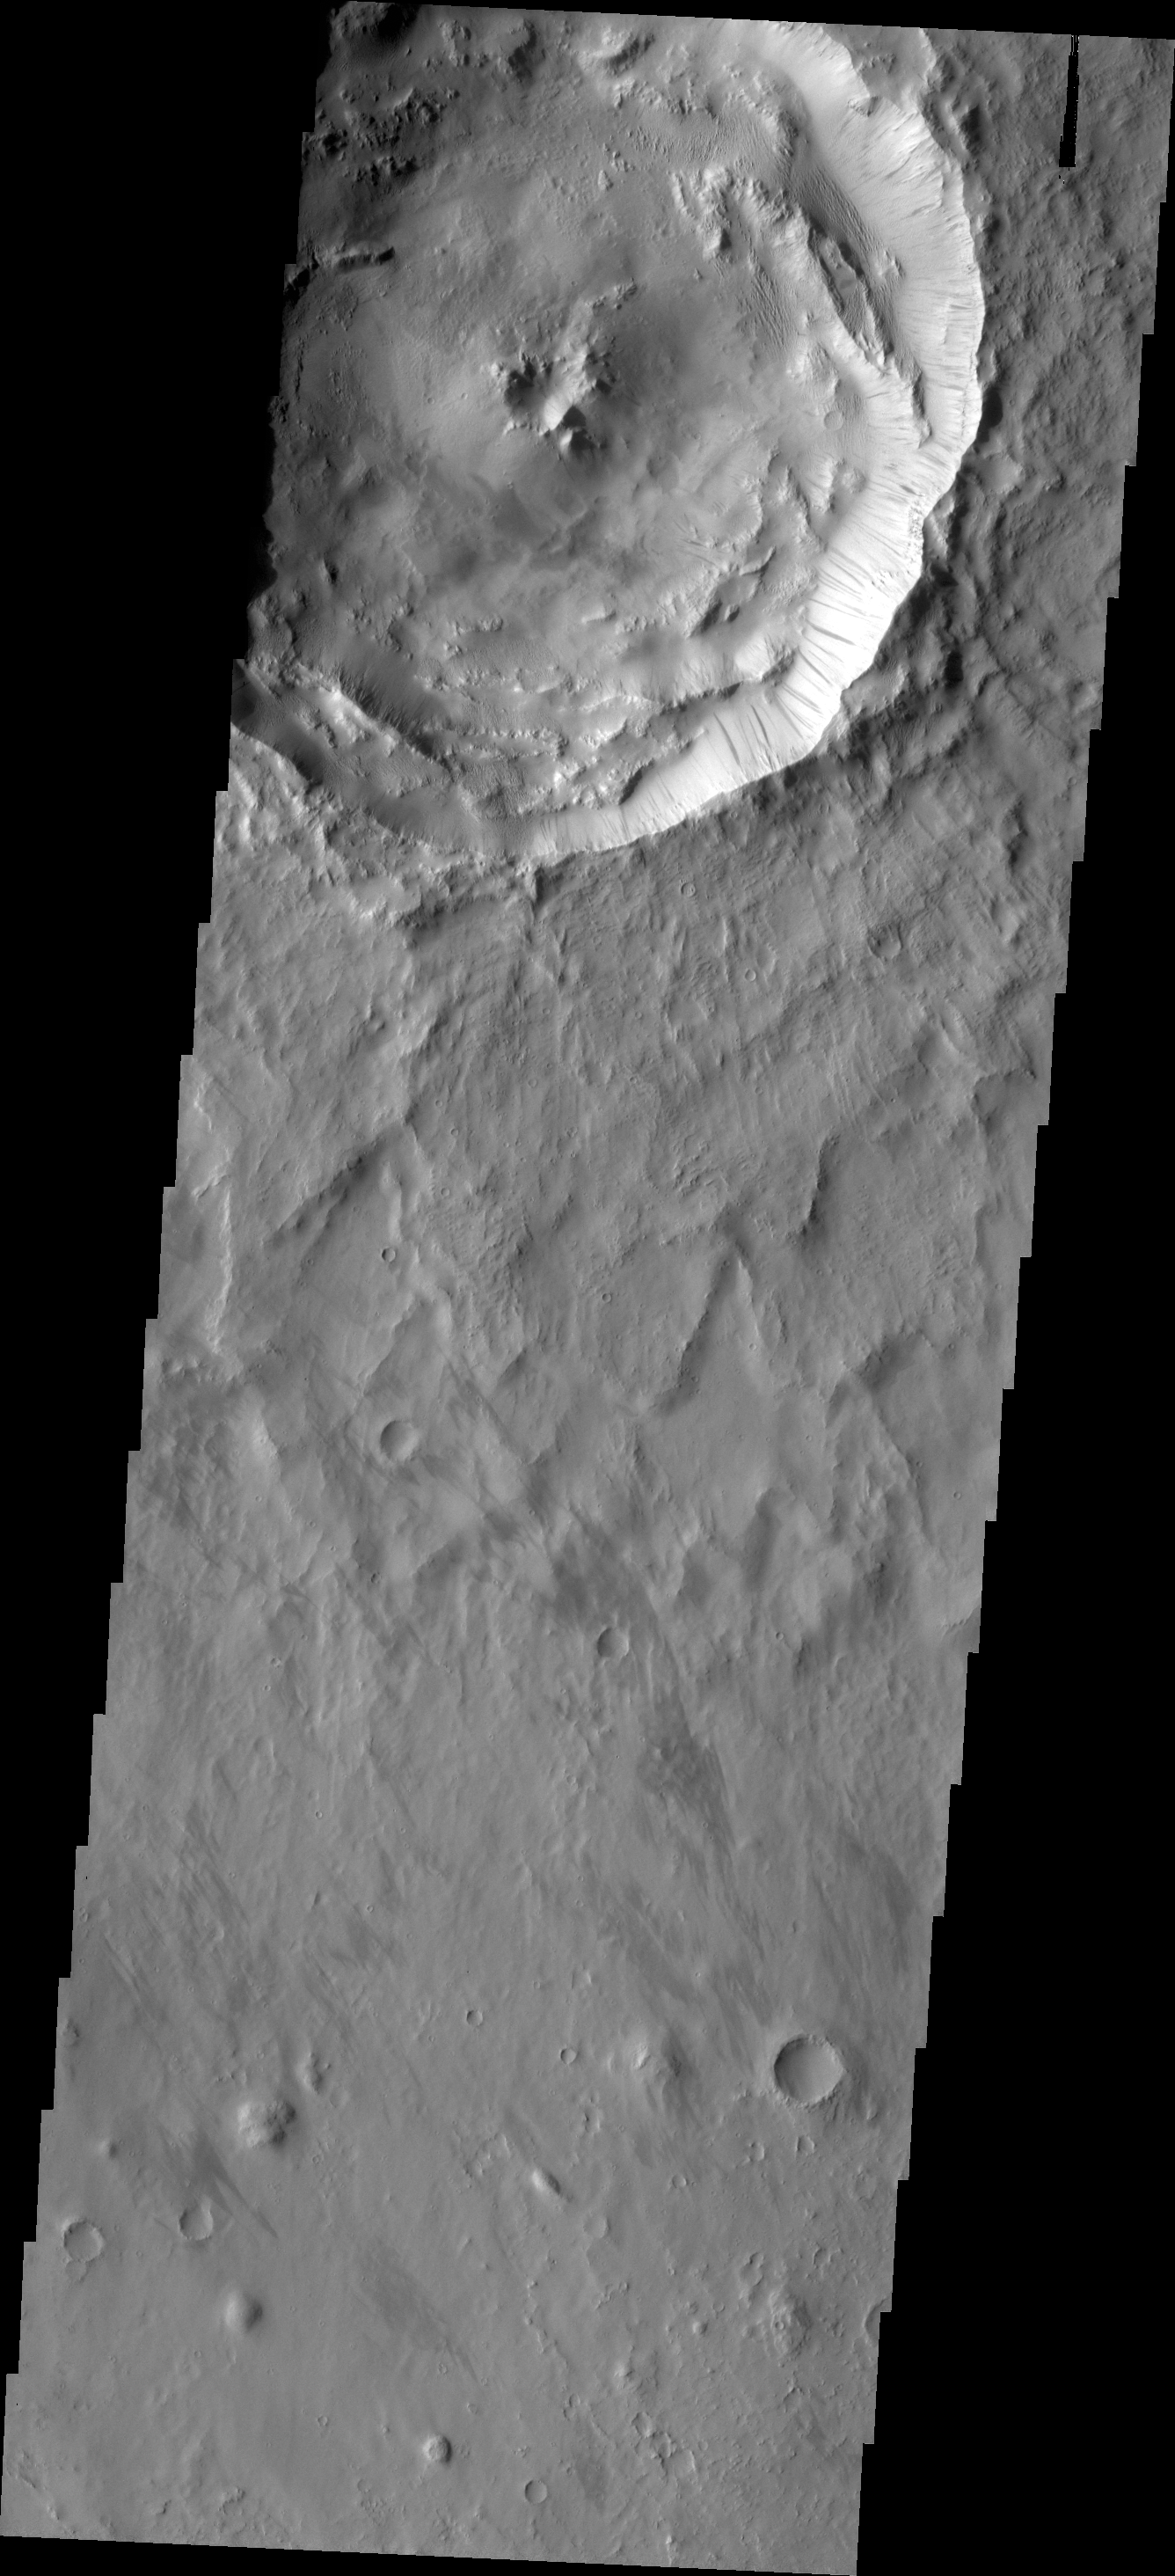

Dark Slope Streaks

Dark slope streaks mark the rim of this unnamed crater.

Credit: NASA/JPL/ASU